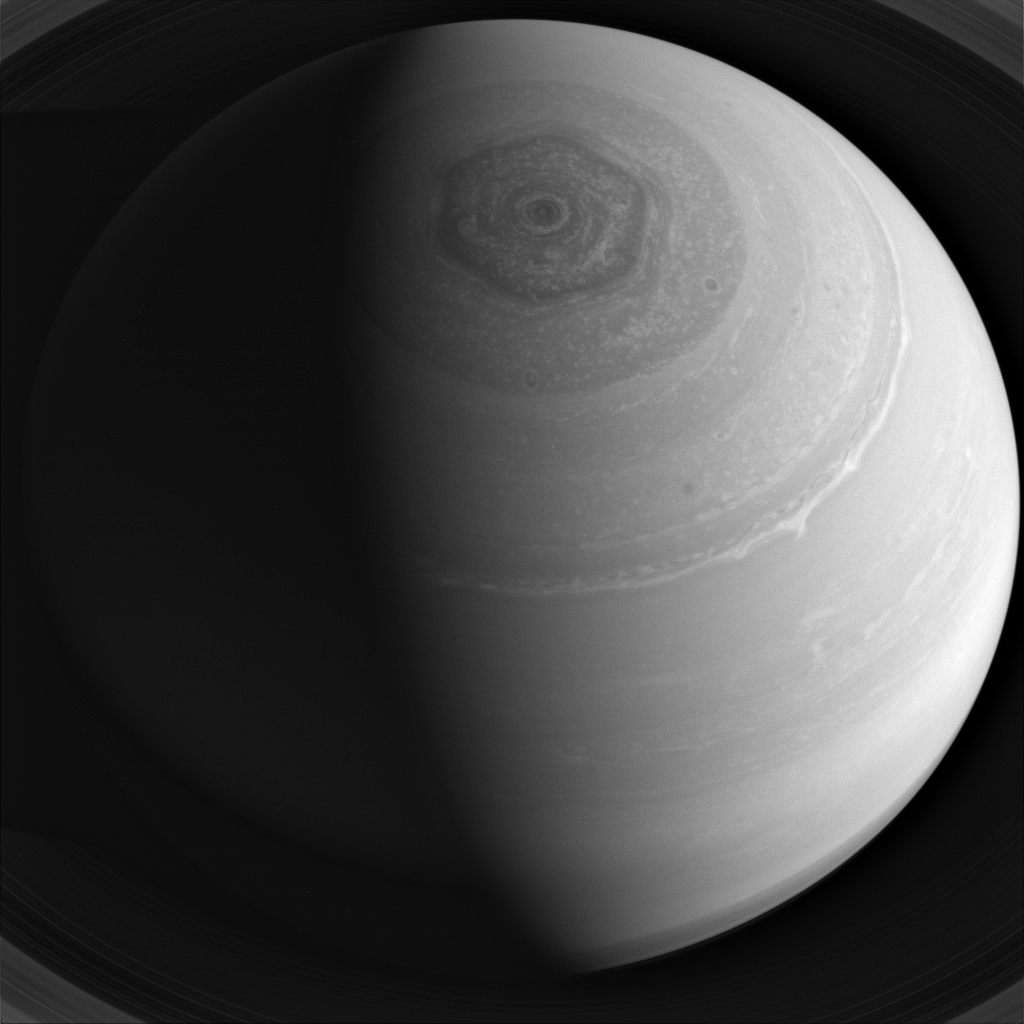

Circles on Saturn

Saturn’s winds race furiously around the planet, blowing at speeds in excess of 600 miles (1,000 kilometers) per hour at the equator. As they do so, they form distinct belts and zones which encircle the planet’s pole, as well as its famous hexagon. These zonal winds spin off swirls and eddies, which are significant storms in their own right.

This view looks toward the sunlit side of the rings from about 51 degrees above the ringplane. The image was taken with the Cassini spacecraft wide-angle camera on Dec. 27, 2013 using a spectral filter which preferentially admits wavelengths of near-infrared light centered at 752 nanometers.

The view was acquired at a distance of approximately 1.3 million miles (2 million kilometers) from Saturn. Image scale is 75 miles (120 kilometers) per pixel.

The Cassini-Huygens mission is a cooperative project of NASA, the European Space Agency and the Italian Space Agency. NASA’s Jet Propulsion Laboratory, a division of the California Institute of Technology in Pasadena, manages the mission for NASA’s Science Mission Directorate, Washington. The Cassini orbiter and its two onboard cameras were designed, developed and assembled at JPL. The imaging operations center is based at the Space Science Institute in Boulder, Colo.

Credit: NASA/JPL-Caltech/Space Science Institute